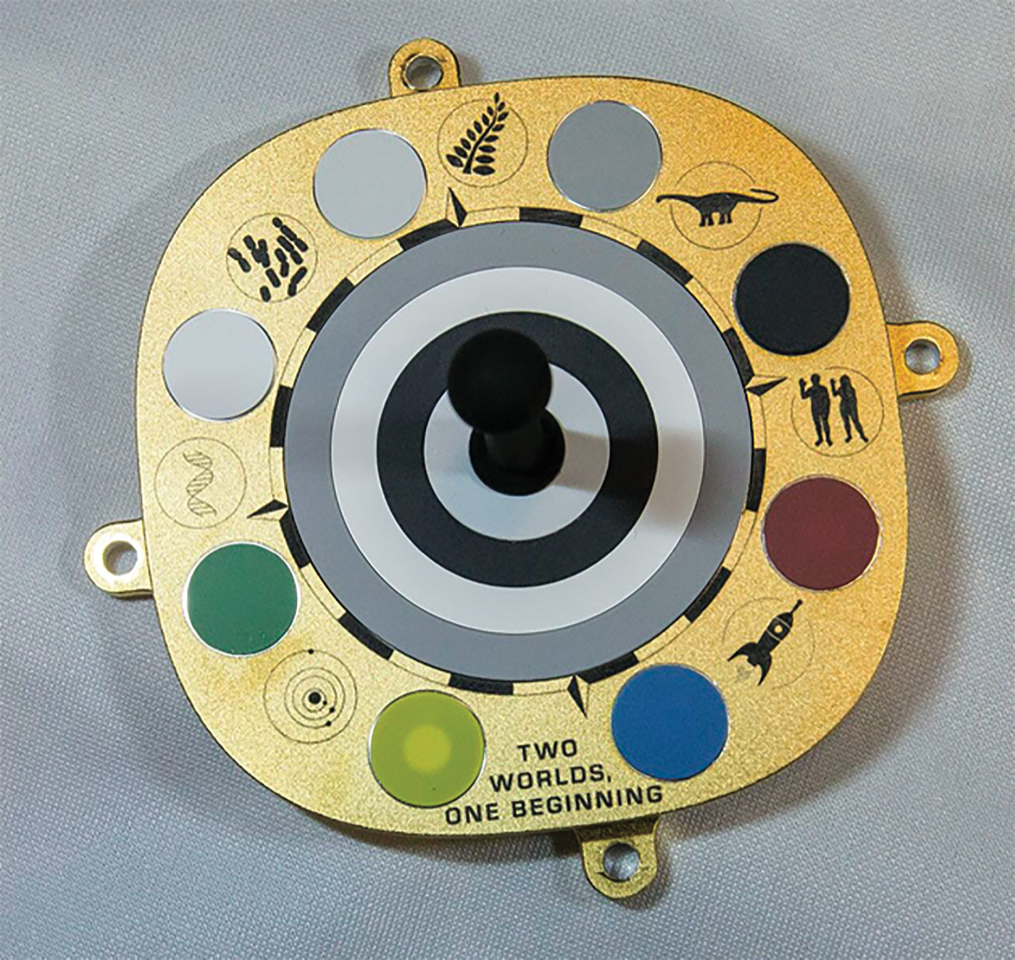

Mastcam-Z’s Calibration Target

The primary calibration target for Mastcam-Z, a pair of zoomable cameras aboard NASA’s Perseverance Mars rover, features color swatches used by scientists to fine-tune the cameras’ settings. The object in the center, known as a shadow post, helps scientists check the color of the sky to calibrate for lighting conditions.

Symbols and mottos relevant to the mission are included around the target’s perimeter: (clockwise from top) a fern; an Apatosaurus; a man and woman raising their hands in greeting (a nod to plaques carried aboard Pioneer 10 and 11, as well as the Golden Record aboard Voyagers 1 and 2); a rocket traveling from Earth (blue dot) to Mars (red dot); a motto reading “Two Worlds, One Beginning,” in reference to the idea of Earth and the Red Planet growing out of the same proto-stellar dust; a model of the inner solar system; a DNA helix; and cyanobacteria, one of the earliest forms of life on Earth.

A key objective for Perseverance’s mission on Mars is astrobiology, including the search for signs of ancient microbial life. The rover will characterize the planet’s geology and past climate, pave the way for human exploration of the Red Planet, and be the first mission to collect and cache Martian rock and regolith (broken rock and dust).

Mastcam-Z was provided to NASA by Arizona State University, which leads its operation and which, along with Malin Space Science Systems, Inc., designed and built the instruments. The calibration targets were designed by the ASU-led team and built at the University of Copenhagen in Denmark. NASA’s Jet Propulsion Laboratory in Southern California built the Perseverance rover and will manage its operations for the NASA Science Mission Directorate at the agency’s headquarters in Washington.

Credit: NASA/JPL-Caltech/ASU/MSSS/University of Copenhagen